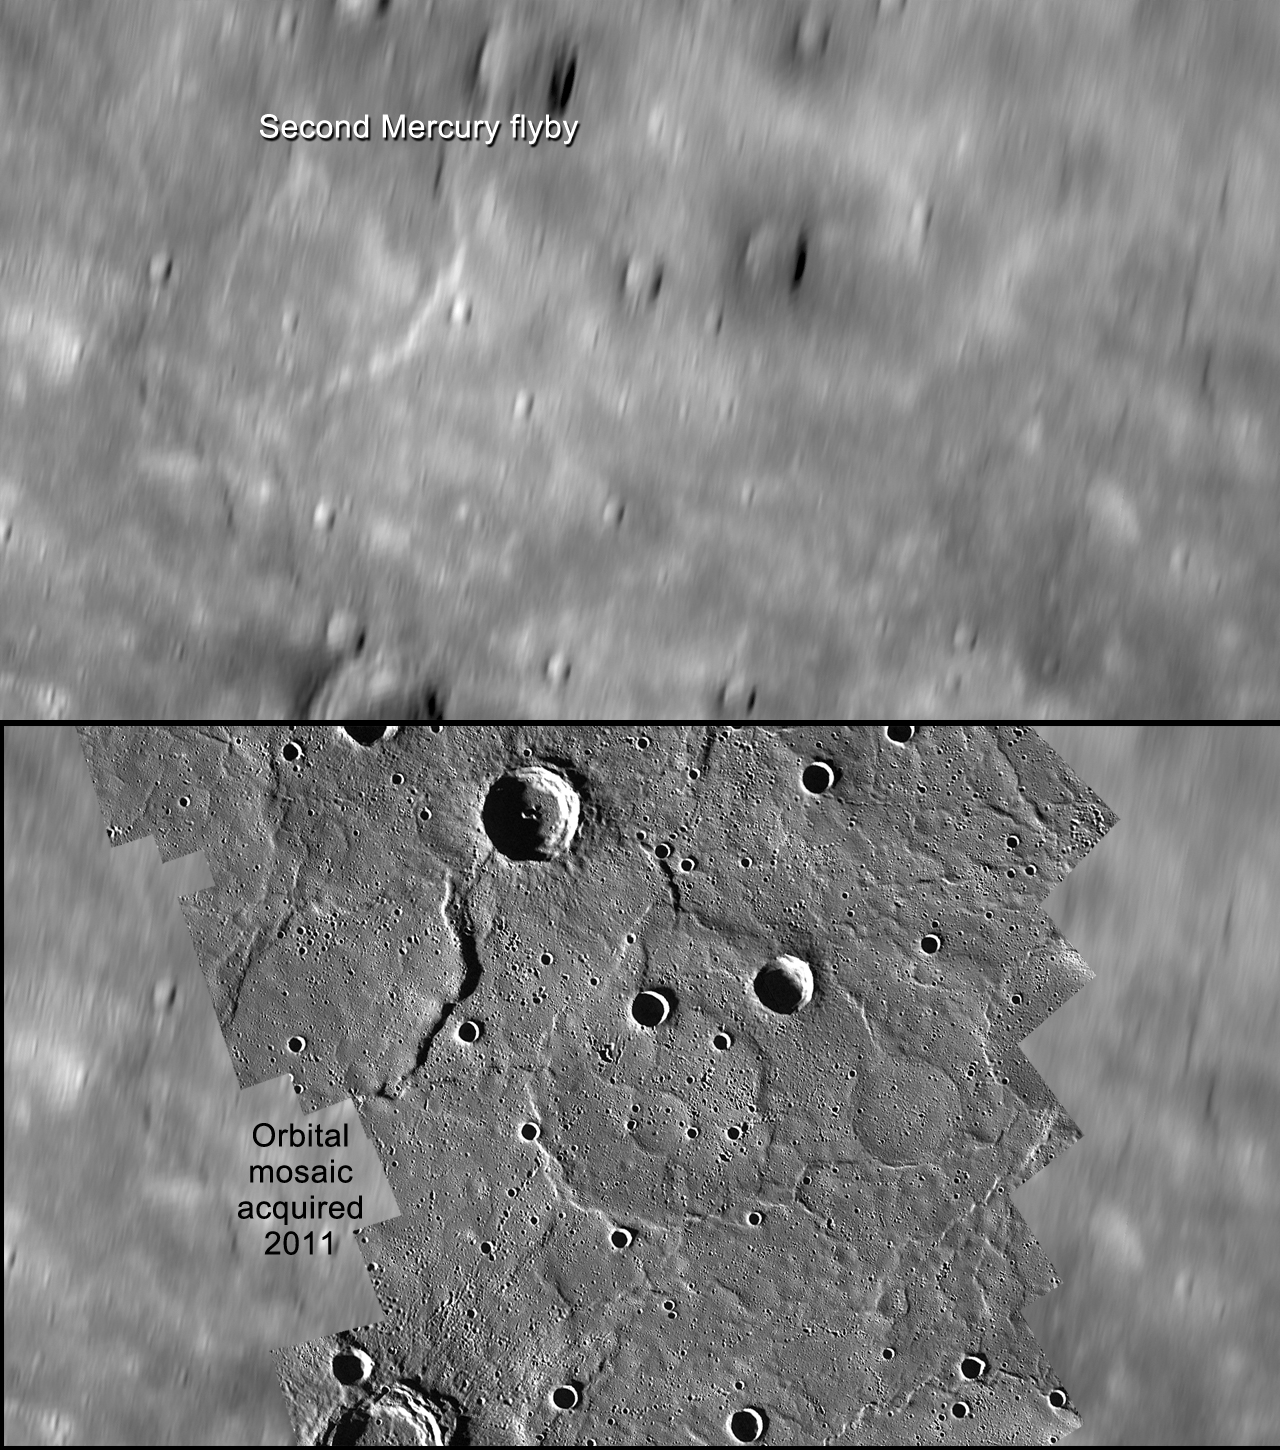

A Comparison of Flyby and Orbital Imaging

The top image shows an example of the limitations of flyby imaging. Although image coverage of Mercury from the MESSENGER and Mariner 10 flybys extended to approximately 98% of the surface, such images were obtained at varying resolution and lighting and often at extreme viewing geometries. This scene at 74° N, 336° E, shows a region viewed during MESSENGER’s second flyby, but its high-latitude location made the recognition of surface features a difficult task. The scene is approximately 275 km from top to bottom.

The bottom image shows the same terrain and the advantages of a global perspective. MESSENGER’s orbital images have been overlaid on the top image. Even for previously imaged portions of the surface, orbital observations reveal a new level of detail. This region is part of the extensive northern plains, and evidence for a volcanic origin can now be seen. Several examples of “ghost” craters, preexisting craters that were buried by the emplacement of the plains, are seen near the center of the mosaic.

The MESSENGER spacecraft is the first ever to orbit the planet Mercury, and the spacecraft’s seven scientific instruments and radio science investigation are unraveling the history and evolution of the Solar System’s innermost planet. Visit the Why Mercury? section of this website to learn more about the key science questions that the MESSENGER mission is addressing.

Date Presented: June 16, 2011, at a NASA press conference
Instrument: Wide Angle Camera (WAC) of the Mercury Dual Imaging System (MDIS)

These images are from MESSENGER, a NASA Discovery mission to conduct the first orbital study of the innermost planet, Mercury. For information regarding the use of images, see the MESSENGER image use policy.

Credit: NASA/Johns Hopkins University Applied Physics Laboratory/Carnegie Institution of Washington